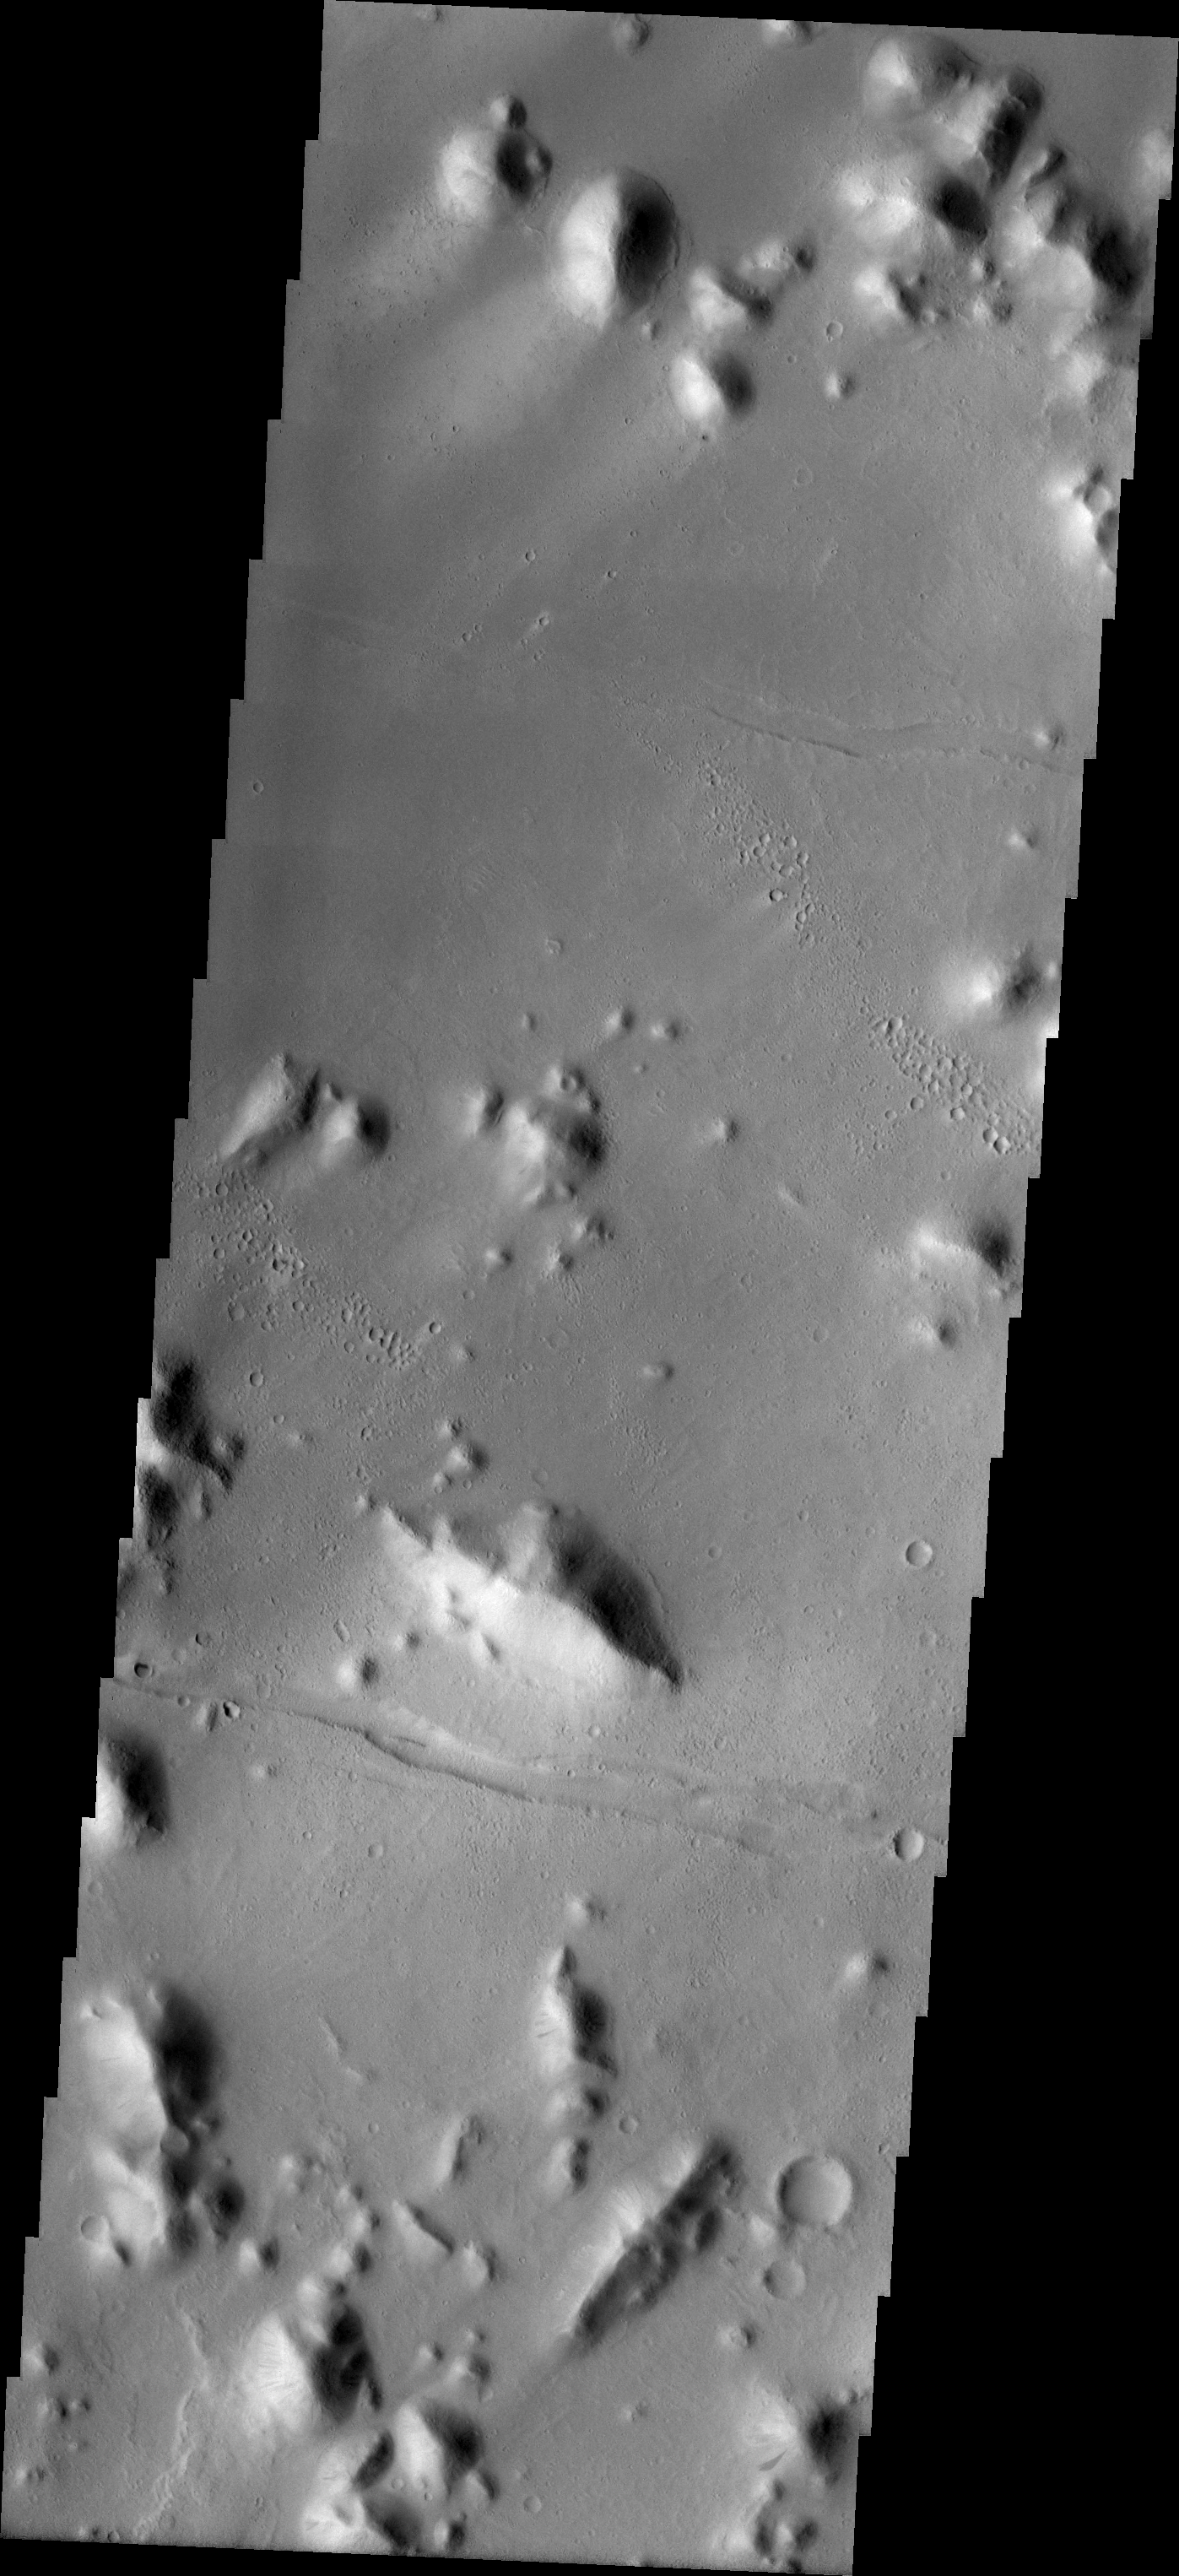

The Naming of Things: Tartarus Montes

Released August 12, 2004

On Earth, landforms like rivers and mountains are given names. The names identify a specfic location and also tell the type of landform; for example: Mount Everest, the Amazon River, the Pacific Ocean. Landforms on other planets and large moons of our solar system are also given names that denote the type of feature and the individual location. It is much easier to discuss the largest volcano in our solar system by using its name (Olympus Mons) rather than its map coordinates (Mars, 32N latitude, 135W longitude).

There are strict rules and conventions for assigning landform names to solar system bodies. The International Astronomical Union (IAU) is in charge of approving or disapproving submitted names. The online directory of all (non-Earth) planetary names is located at http://planetarynames.wr.usgs.gov/. The directory contains information on feature descriptors (Mons = mountain) and categories of names for feature types (valleys on Mars are named for the word “mars” in different languages). The list of descriptor terms can be found at http://planetarynames.wr.usgs.gov/append5.html. Mythologies of different cultures are often used in selecting names; names on Mars are primarily from Greek/Roman mythology, while names on Callisto (a large moon of Jupiter) are from Norse mythology.

As new data is collected for a planetary body, old names may undergo change. Location names like Olympus are retained, although the lat/long location may be shifted. The usual change is in the descriptor type. Better images may show that a different descriptor gives more accurate information about the landform type; for example, what previously looked like a featureless plain (planitia) in higher resolution is shown to be a huge set of lava flows (fluctus). The THEMIS images shown here will illustrate how some Mars names may need to be updated, while others are still very accurate descriptors of the landforms.

Tartarus Montes

Mons/Montes: mountainsTartarus: In Greek myth, the lowest part of Hades. Zeus imprisoned the Titans in Tartarus.
The small hills and ridges in this VIS image are the montes of the Tartarus region of Mars.

Nomenclature Fact of the Day: Planetary nomenclature is international in scope; names are chosen from countries and cultures from all over the world, and they are evaluated by international groups of experts before they are approved by the IAU.

Image information: VIS instrument. Latitude 15.4, Longitude 172.7 East (187.3 West). 19 meter/pixel resolution.

Note: this THEMIS visual image has not been radiometrically nor geometrically calibrated for this preliminary release. An empirical correction has been performed to remove instrumental effects. A linear shift has been applied in the cross-track and down-track direction to approximate spacecraft and planetary motion. Fully calibrated and geometrically projected images will be released through the Planetary Data System in accordance with Project policies at a later time.

NASA’s Jet Propulsion Laboratory manages the 2001 Mars Odyssey mission for NASA’s Office of Space Science, Washington, D.C. The Thermal Emission Imaging System (THEMIS) was developed by Arizona State University, Tempe, in collaboration with Raytheon Santa Barbara Remote Sensing. The THEMIS investigation is led by Dr. Philip Christensen at Arizona State University. Lockheed Martin Astronautics, Denver, is the prime contractor for the Odyssey project, and developed and built the orbiter. Mission operations are conducted jointly from Lockheed Martin and from JPL, a division of the California Institute of Technology in Pasadena.

Credit: NASA/JPL/Arizona State University